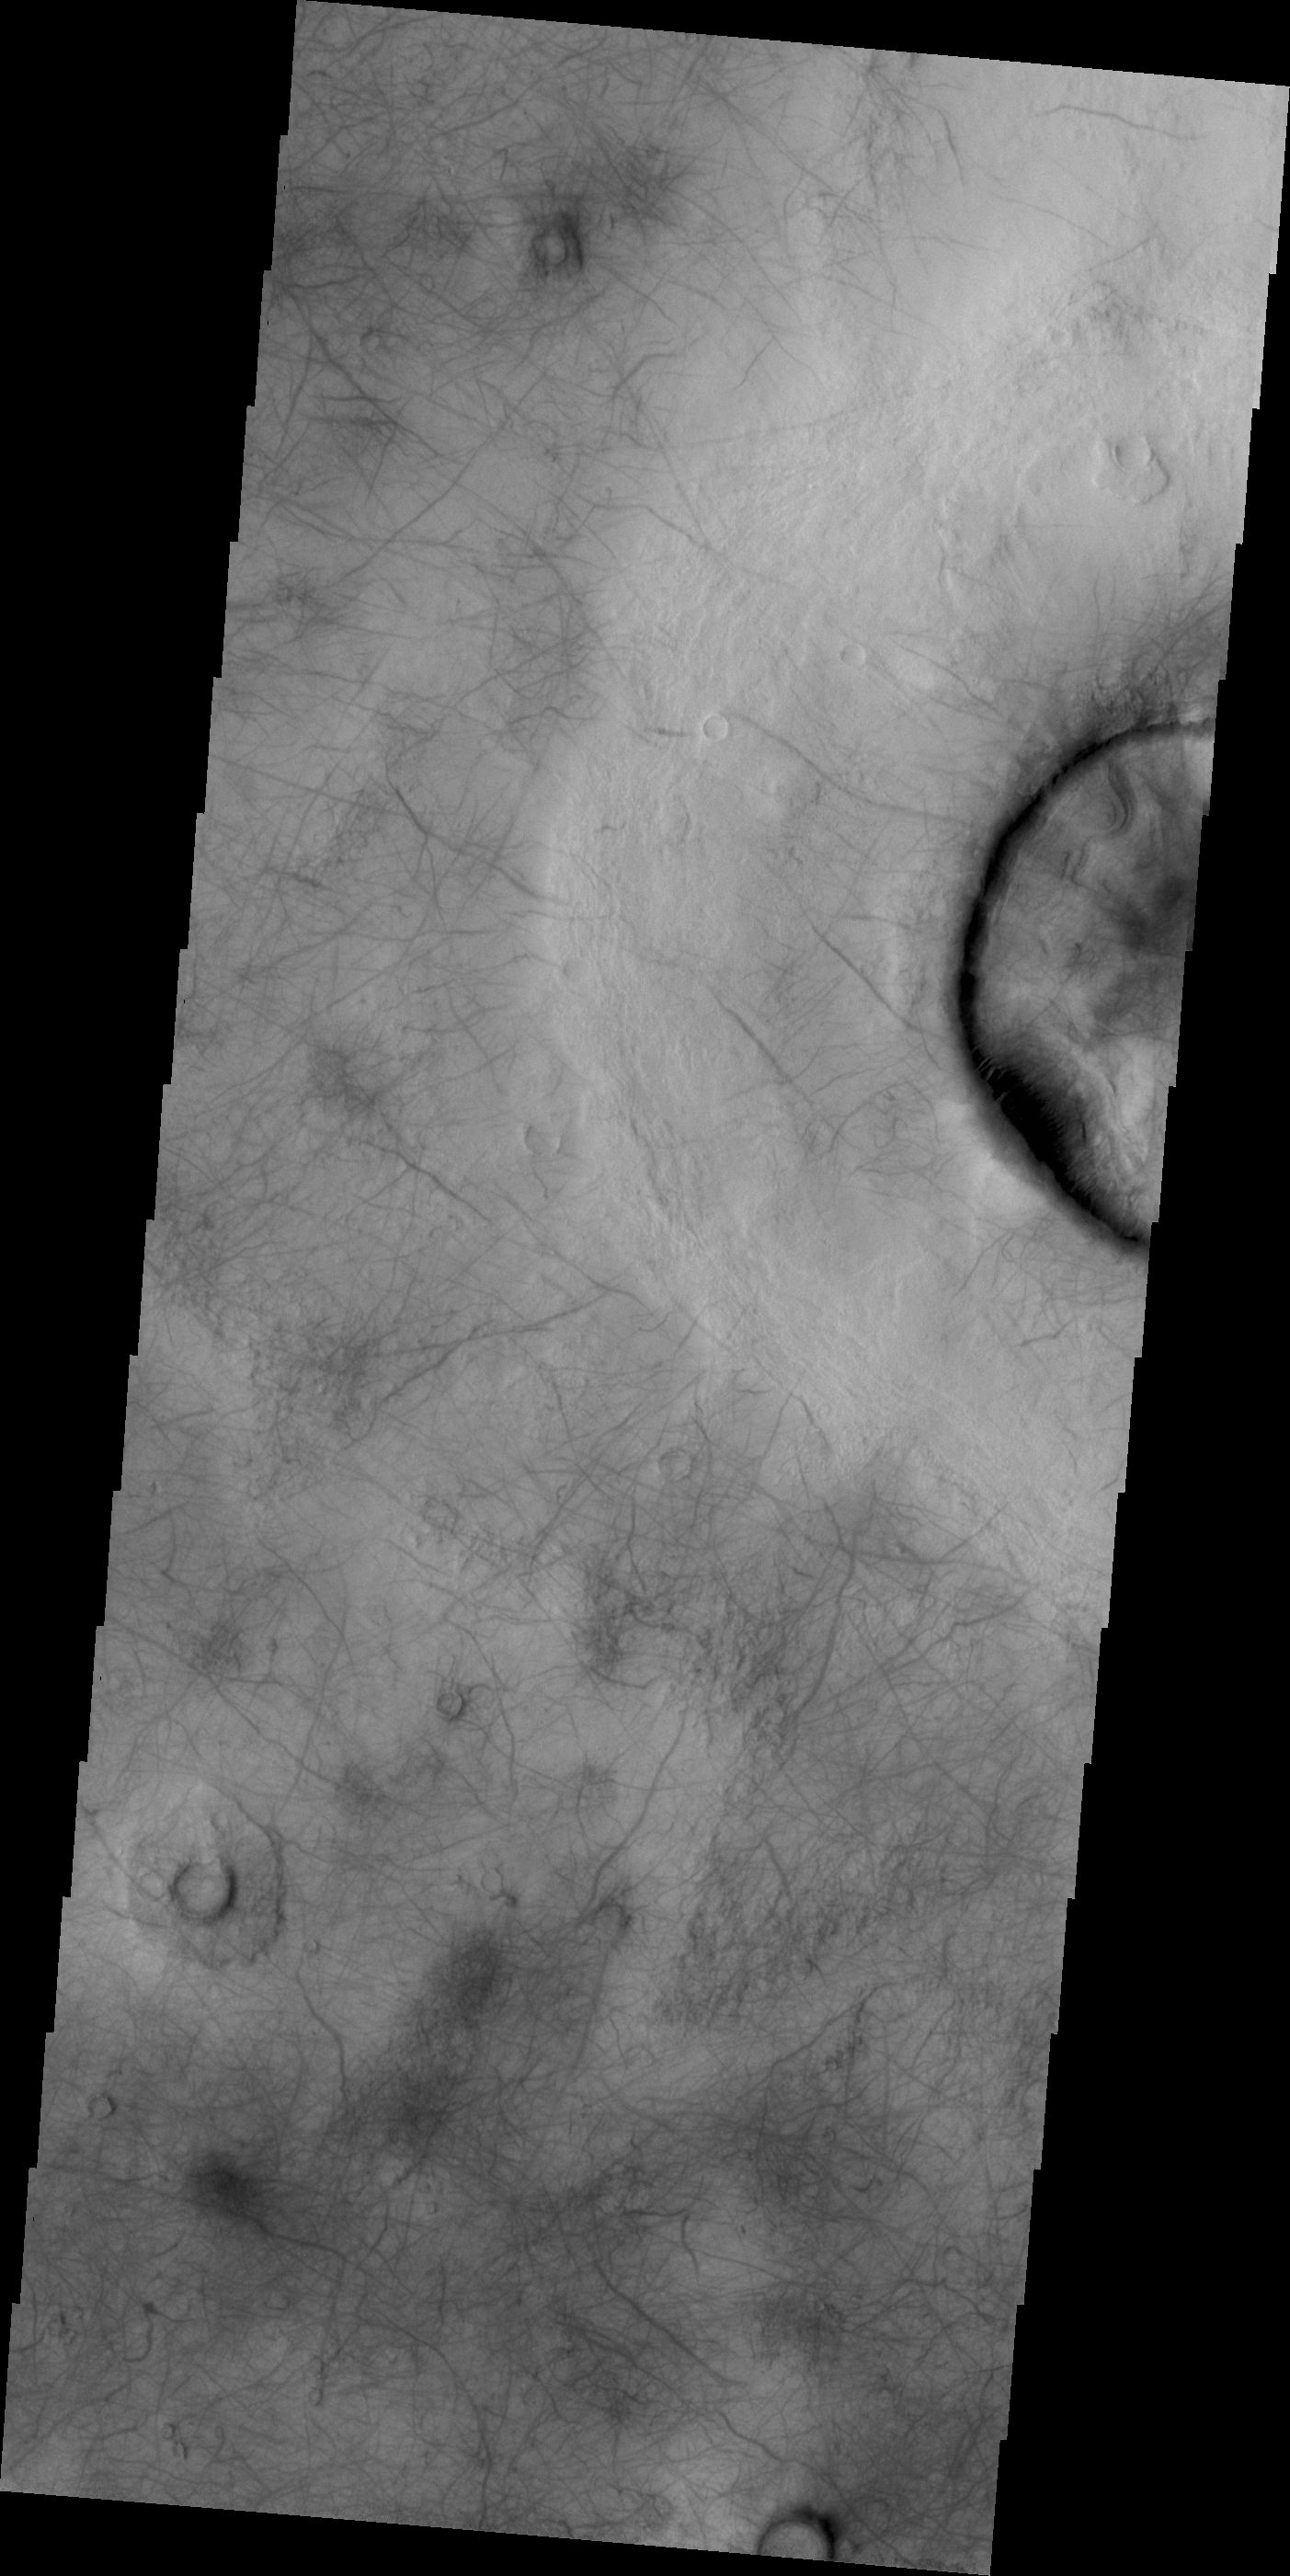

Dust Devil Tracks

The dust devil tracks in this VIS image are located in Utopia Planitia.

Credit: NASA/JPL/ASU